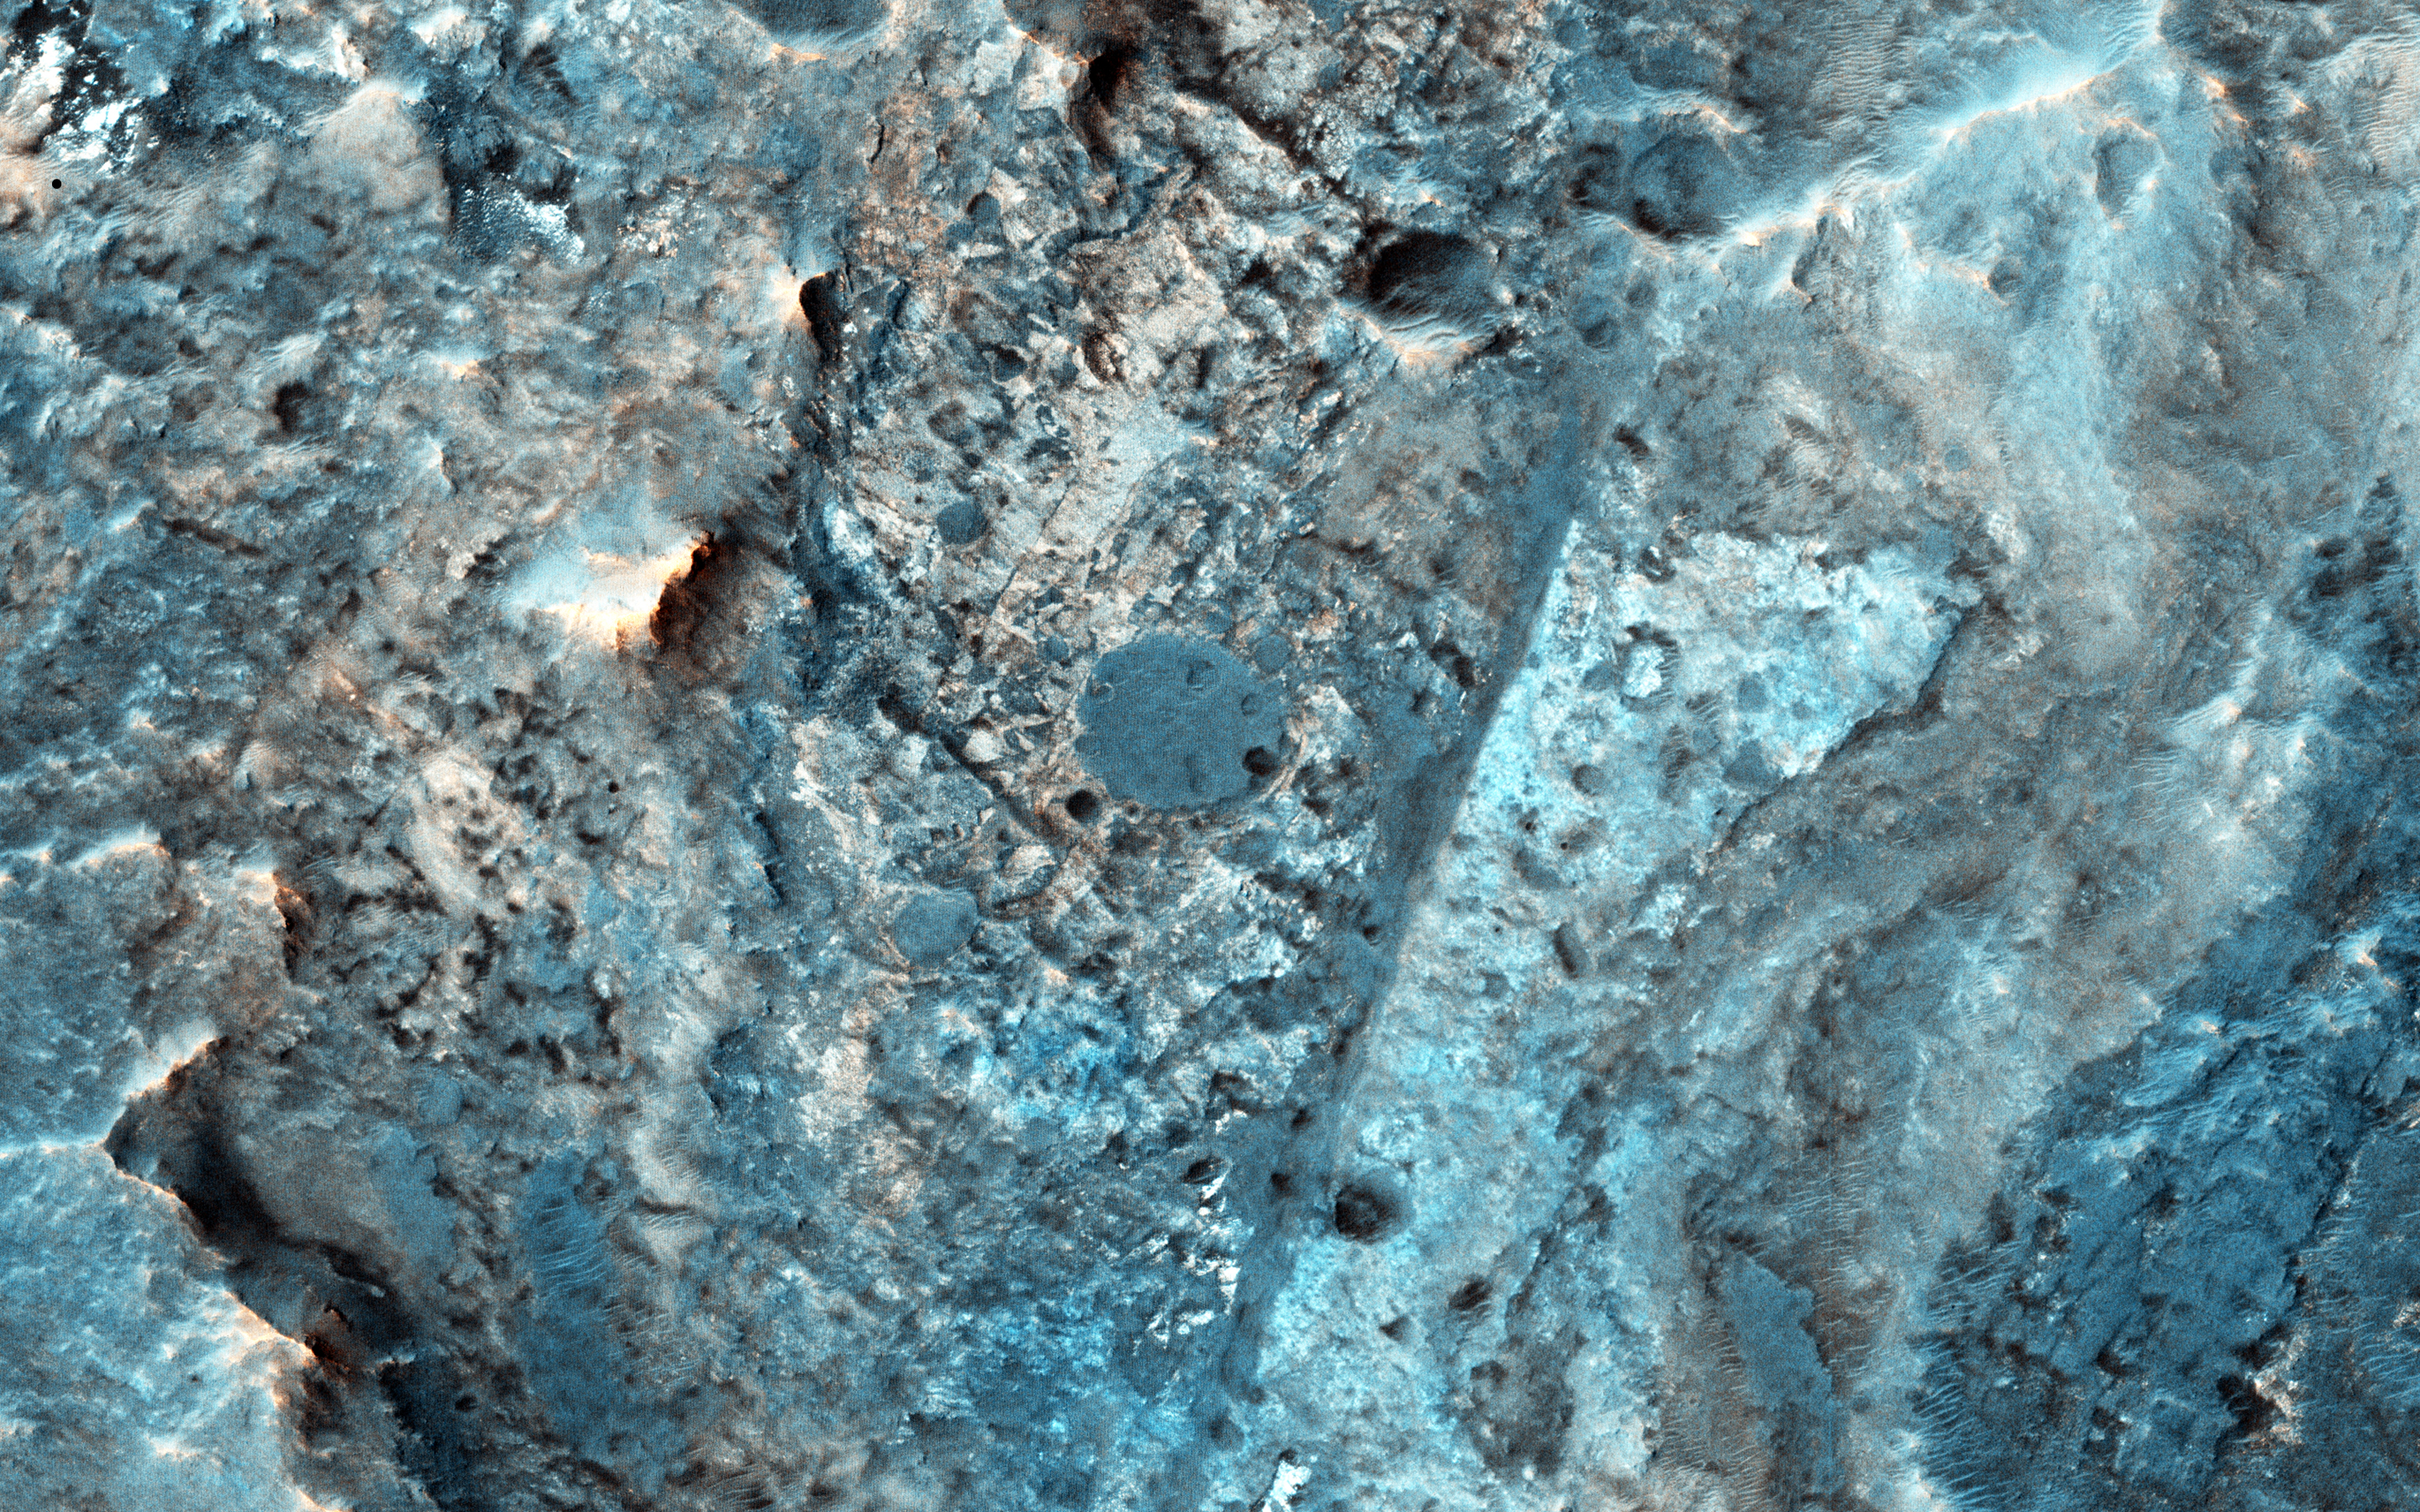

Mars 2020 Candidate Landing Site in McLaughlin Crater

McLaughlin Crater (21.9 N, 337.6 E) is a large, approximately 95-kilometer diameter impact crater located north of Mawrth Vallis, in Arabia Terra, a region that was made famous by the book and movie “The Martian” by Andy Weir.

McLaughlin Crater straddles three major terrain types: the Northern lowlands, the Southern highlands and the Mawrth Vallis region. The crater floor is thought to be covered by clays and carbonates that were deposited in a deep lake at least 3.8 billion years ago perhaps by ground water upwelling from beneath the crater floor (Michalski et al., 2013, Nature Geoscience).

McLaughlin Crater is listed as a candidate landing site for the 2020 Mars surface mission. Although it is described as a “flat, low-risk and low-elevation landing zone,” the region in this image on the southern floor of the crater shows a complex surface of eroded layers that are rough in places. An unusual feature is a straight fracture cutting diagonally across the layered material at the bottom portion of the image that may be a fault line.

The University of Arizona, Tucson, operates HiRISE, which was built by Ball Aerospace & Technologies Corp., Boulder, Colo. NASA’s Jet Propulsion Laboratory, a division of the California Institute of Technology in Pasadena, manages the Mars Reconnaissance Orbiter Project for NASA’s Science Mission Directorate, Washington.

Credit: NASA/JPL-Caltech/Univ. of Arizona